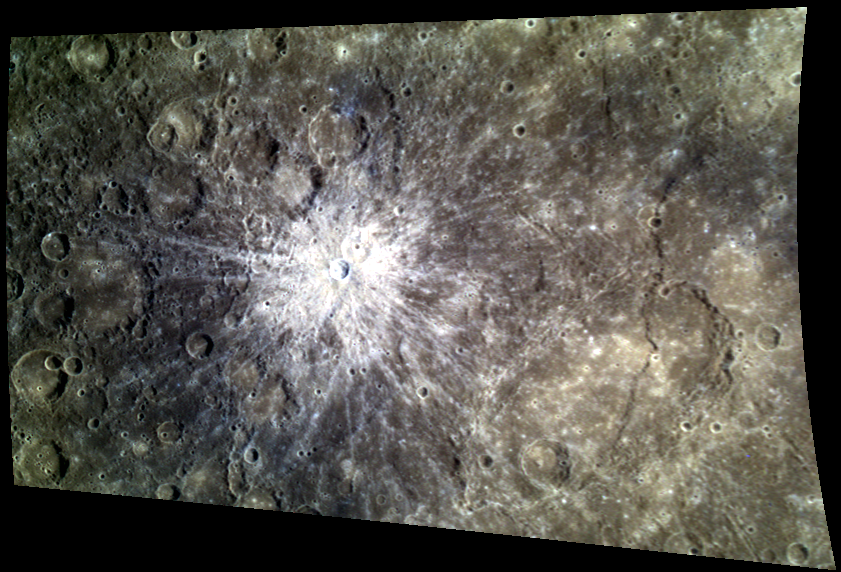

Fireworks on Mercury!

Happy Fourth of July from MESSENGER! Today’s image features an explosion of stunning rays, radiating from a crater located near Mercury’s equator. The bright ejecta rays result from impacts ejecting subsurface material. Because the subsurface material is relatively unweathered compared to the nearby surface terrain, the rays appear a bright white in this color image.

This image was acquired as a targeted high-resolution 11-color image set. Acquiring 11-color targets is a new campaign that began in March 2013 and that utilizes all of the WAC’s 11 narrow-band color filters. Because of the large data volume involved, only features of special scientific interest are targeted for imaging in all 11 colors.

Date acquired: December 10, 2013
Image Mission Elapsed Time (MET): 28990861, 28990857, 28990855
Image ID: 5355052, 5355050, 5355049
Instrument: Wide Angle Camera (WAC) of the Mercury Dual Imaging System (MDIS)
WAC filters: 9, 7, 6 (996, 748, 433 nanometers) in red, green, and blue
Center Latitude: -0.68°
Center Longitude: 95.97° E
Resolution: 685 meters/pixel
Scale: The image is approximately 566 km (352 miles) across
Incidence Angle: 32.6°
Emission Angle: 49.5°
Phase Angle: 82.1°

The MESSENGER spacecraft is the first ever to orbit the planet Mercury, and the spacecraft’s seven scientific instruments and radio science investigation are unraveling the history and evolution of the Solar System’s innermost planet. MESSENGER acquired over 150,000 images and extensive other data sets. MESSENGER is capable of continuing orbital operations until early 2015.

For information regarding the use of images, see the MESSENGER image use policy.

Credit: NASA/Johns Hopkins University Applied Physics Laboratory/Carnegie Institution of Washington